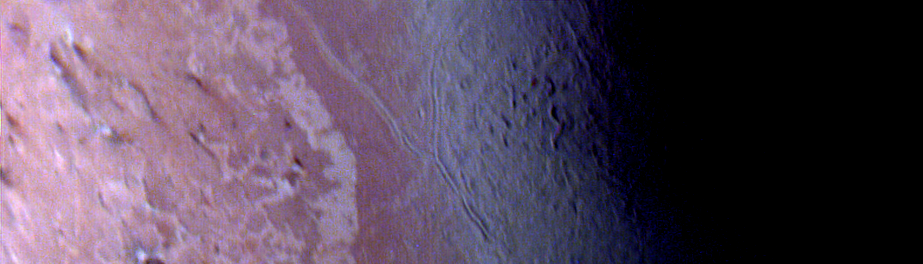

Triton – False Color of ‘Cantaloupe’ Terrain

Voyager violet, green, and ultraviolet images of Triton were map projected into cylindrical coordinates and combined to produce this false color terrain map. Several compositionally distinct terrain and geologic features are portrayed. At center is a gray blue unit referred to as ‘cantaloupe’ terrain because of its unusual topographic texture. The unit appears to predate other units to the left. Immediately adjacent to the cantaloupe terrain, is a smoother unit, represented by a reddish color, that has been dissected by a prominent fault system. This unit apparently overlies a much higher albedo material, seen farther left. A prominent angular albedo boundary separates relatively undisturbed smooth terrain from irregular patches which have been derived from breakup of the same material. Also visible at the far left are diffuse, elongated streaks, which seem to emanate from circular, often bright centered features. The parallel streaks may represent vented particulate materials blown in the same direction by winds in Triton’s thin atmosphere. The Voyager Mission is conducted by JPL for NASA’s Office of Space Science and Applications.

Credit: NASA/JPL